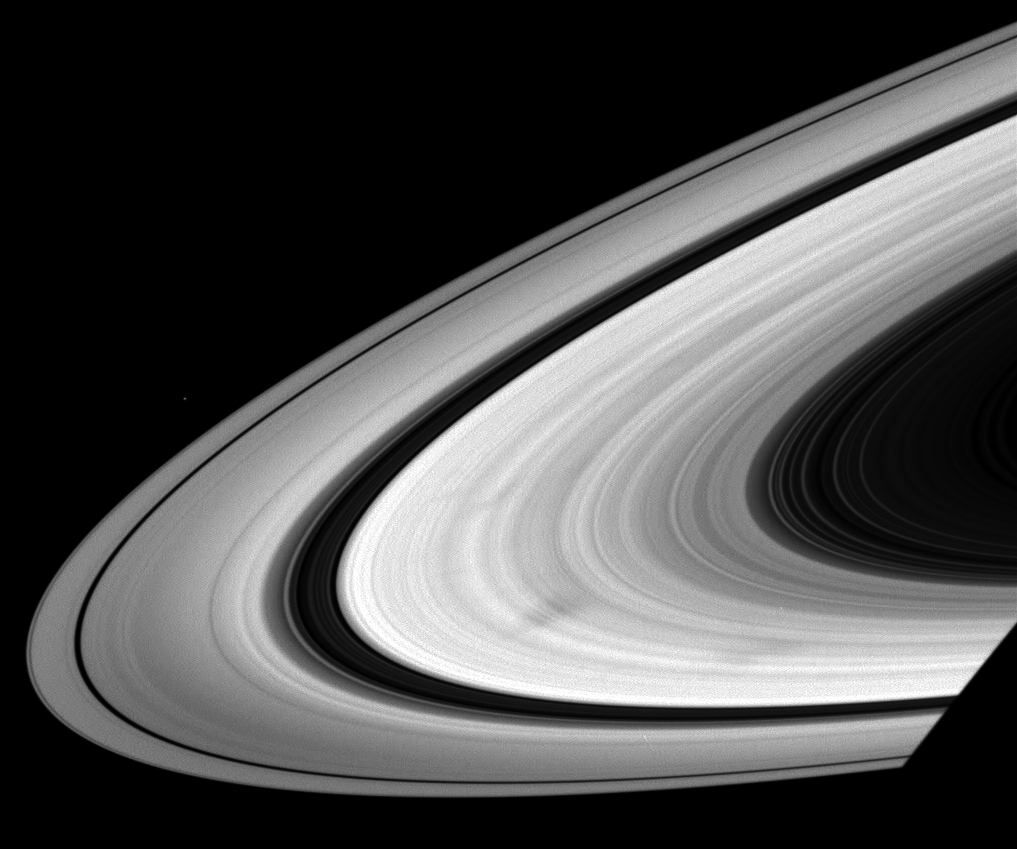

Spokes on the Wheel

As they wheel about the planet, Saturn’s sunlit rings often exhibit dark, radial markings called spokes.

Spokes are seen only in the broad B ring, and can also appear bright in certain viewing geometries (see PIA08302).

This view looks toward the sunlit side of the rings from about 11 degrees below the ringplane.

Pandora (81 kilometers, or 50 miles across) is a speck above the rings at left. The planet’s shadow darkens the ringplane at lower right.

The image was taken in visible light with the Cassini spacecraft wide-angle camera on June 3, 2008. The view was acquired at a distance of approximately 1 million kilometers (636,000 miles) from Saturn and at a Sun-Saturn-spacecraft, or phase, angle of 19 degrees. Image scale is 61 kilometers (38 miles) per pixel.

The Cassini-Huygens mission is a cooperative project of NASA, the European Space Agency and the Italian Space Agency. The Jet Propulsion Laboratory, a division of the California Institute of Technology in Pasadena, manages the mission for NASA’s Science Mission Directorate, Washington, D.C. The Cassini orbiter and its two onboard cameras were designed, developed and assembled at JPL. The imaging operations center is based at the Space Science Institute in Boulder, Colo.

Credit: NASA/JPL/Space Science Institute